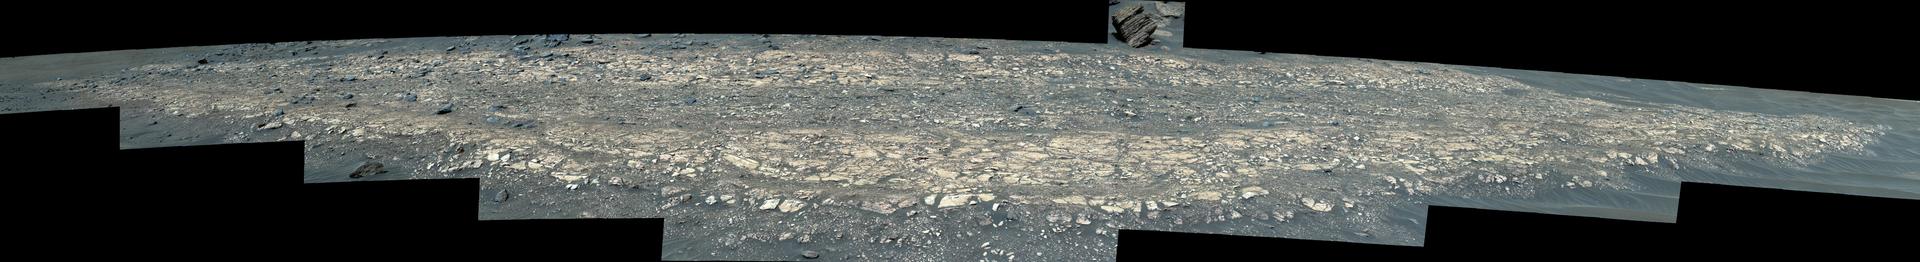

Perseverance’s Mastcam-Z Views Hogwallow Flats

NASA’s Perseverance Mars rover used its Mastcam-Z camera to capture this enhanced color image of “Hogwallow Flats” on June 6, 2022, the 461st Martian day, or sol, of the mission.

Hogwallow Flats is made up of fine-grained sedimentary rock that was deposited underwater in the ancient past. Perseverance collected two pairs of rock-core samples near this area because of its high potential for preserving signs of ancient life and information about the timing of habitable conditions in Mars’ Jezero Crater.

Figure A is a natural color version of the same image.

The animation is a movie that zooms in on the image.

A key objective for Perseverance’s mission on Mars is astrobiology, including the search for signs of ancient microbial life. The rover will characterize the planet’s geology and past climate, pave the way for human exploration of the Red Planet, and be the first mission to collect and cache Martian rock and regolith (broken rock and dust).

Subsequent NASA missions, in cooperation with ESA (European Space Agency), would send spacecraft to Mars to collect these sealed samples from the surface and return them to Earth for in-depth analysis.

The Mars 2020 Perseverance mission is part of NASA’s Moon to Mars exploration approach, which includes Artemis missions to the Moon that will help prepare for human exploration of the Red Planet.

JPL, which is managed for NASA by Caltech in Pasadena, California, built and manages operations of the Perseverance rover.

Credit: NASA/JPL-Caltech/ASU/MSSS